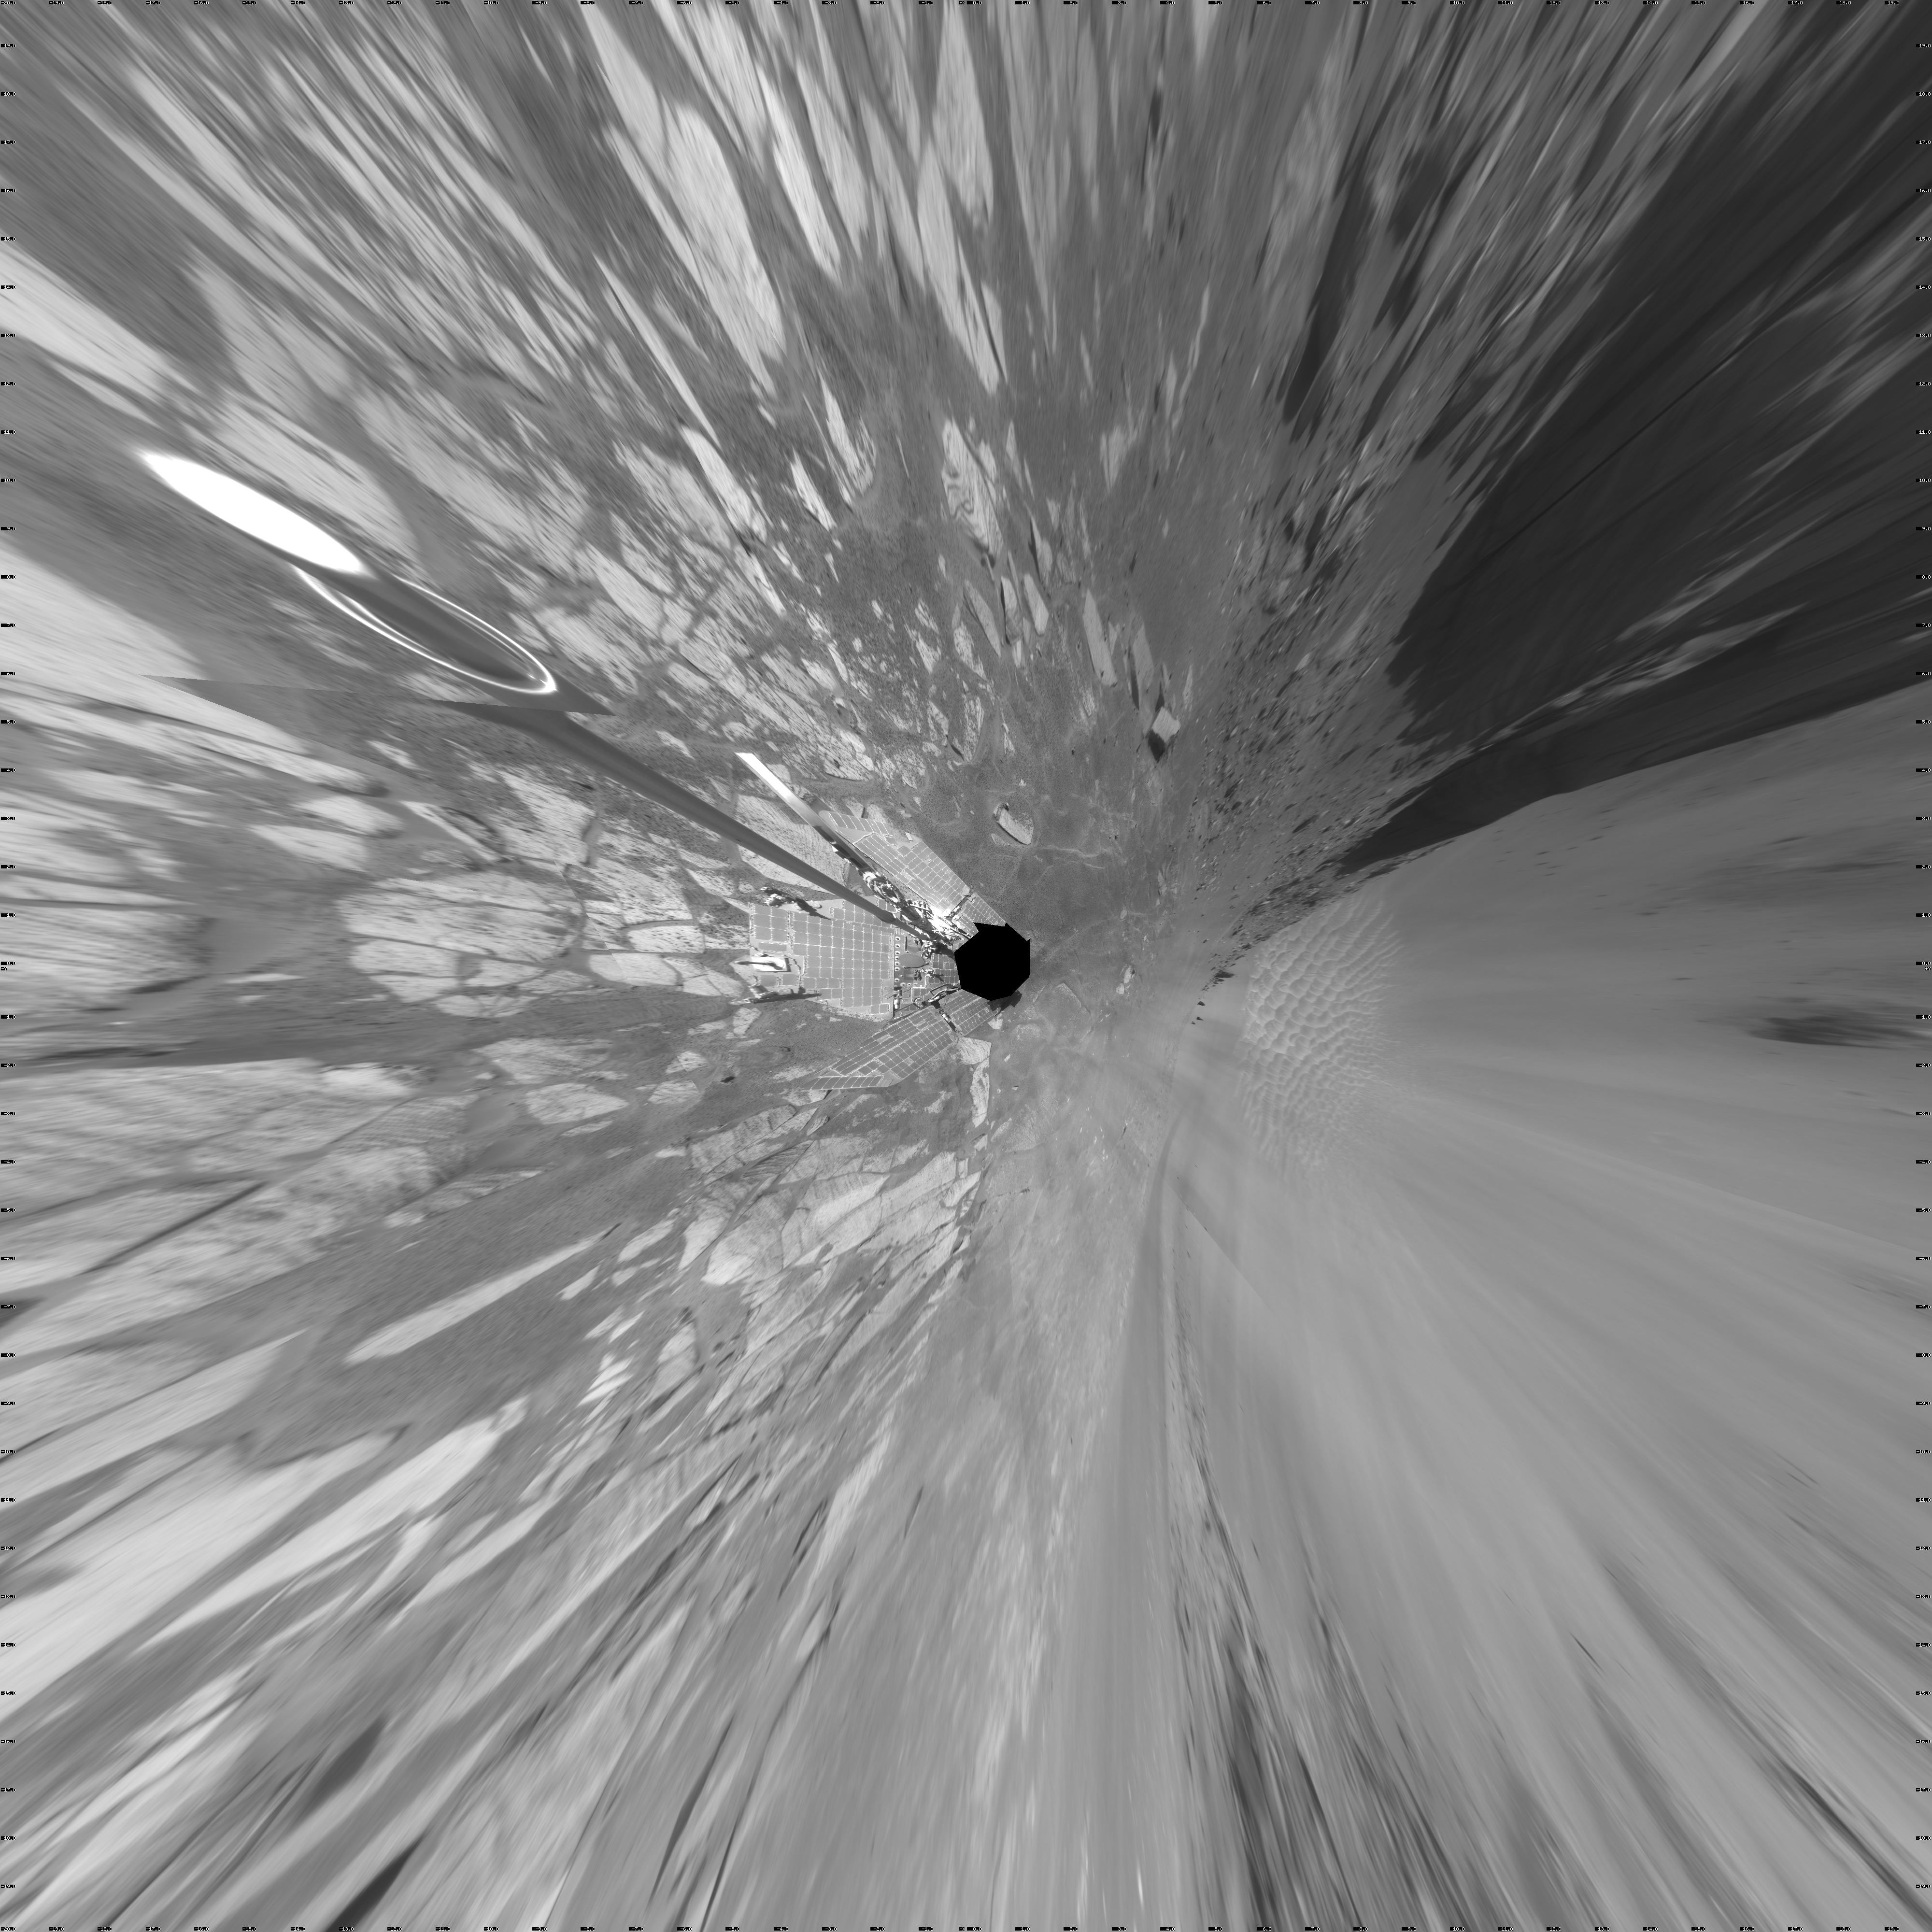

Opportunity View During Exploration in ‘Duck Bay,’ Sols 1506-1510 (Vertical)

NASA’s Mars Exploration Rover Opportunity used its navigation camera to take the images combined into this full-circle view of the rover’s surroundings on the 1,506th through 1,510th Martian days, or sols, of Opportunity’s mission on Mars (April 19-23, 2008). North is at the top.

This view is presented as a vertical projection with geometric seam correction.

The site is within an alcove called “Duck Bay” in the western portion of Victoria Crater. Victoria Crater is about 800 meters (half a mile) wide. Opportunity had descended into the crater at the top of Duck Bay 7 months earlier. By the time the rover acquired this view, it had examined rock layers inside the rim.

Opportunity was headed for a closer look at the base of a promontory called “Cape Verde,” the cliff at about the 2-o’clock position of this image, before leaving Victoria. The face of Cape Verde is about 6 meters (20 feet) tall. Just clockwise from Cape Verde is the main bowl of Victoria Crater, with sand dunes at the bottom. A promontory called “Cabo Frio,” at the southern side of Duck Bay, stands near the 6-o’clock position of the image.

Credit: NASA/JPL-Caltech